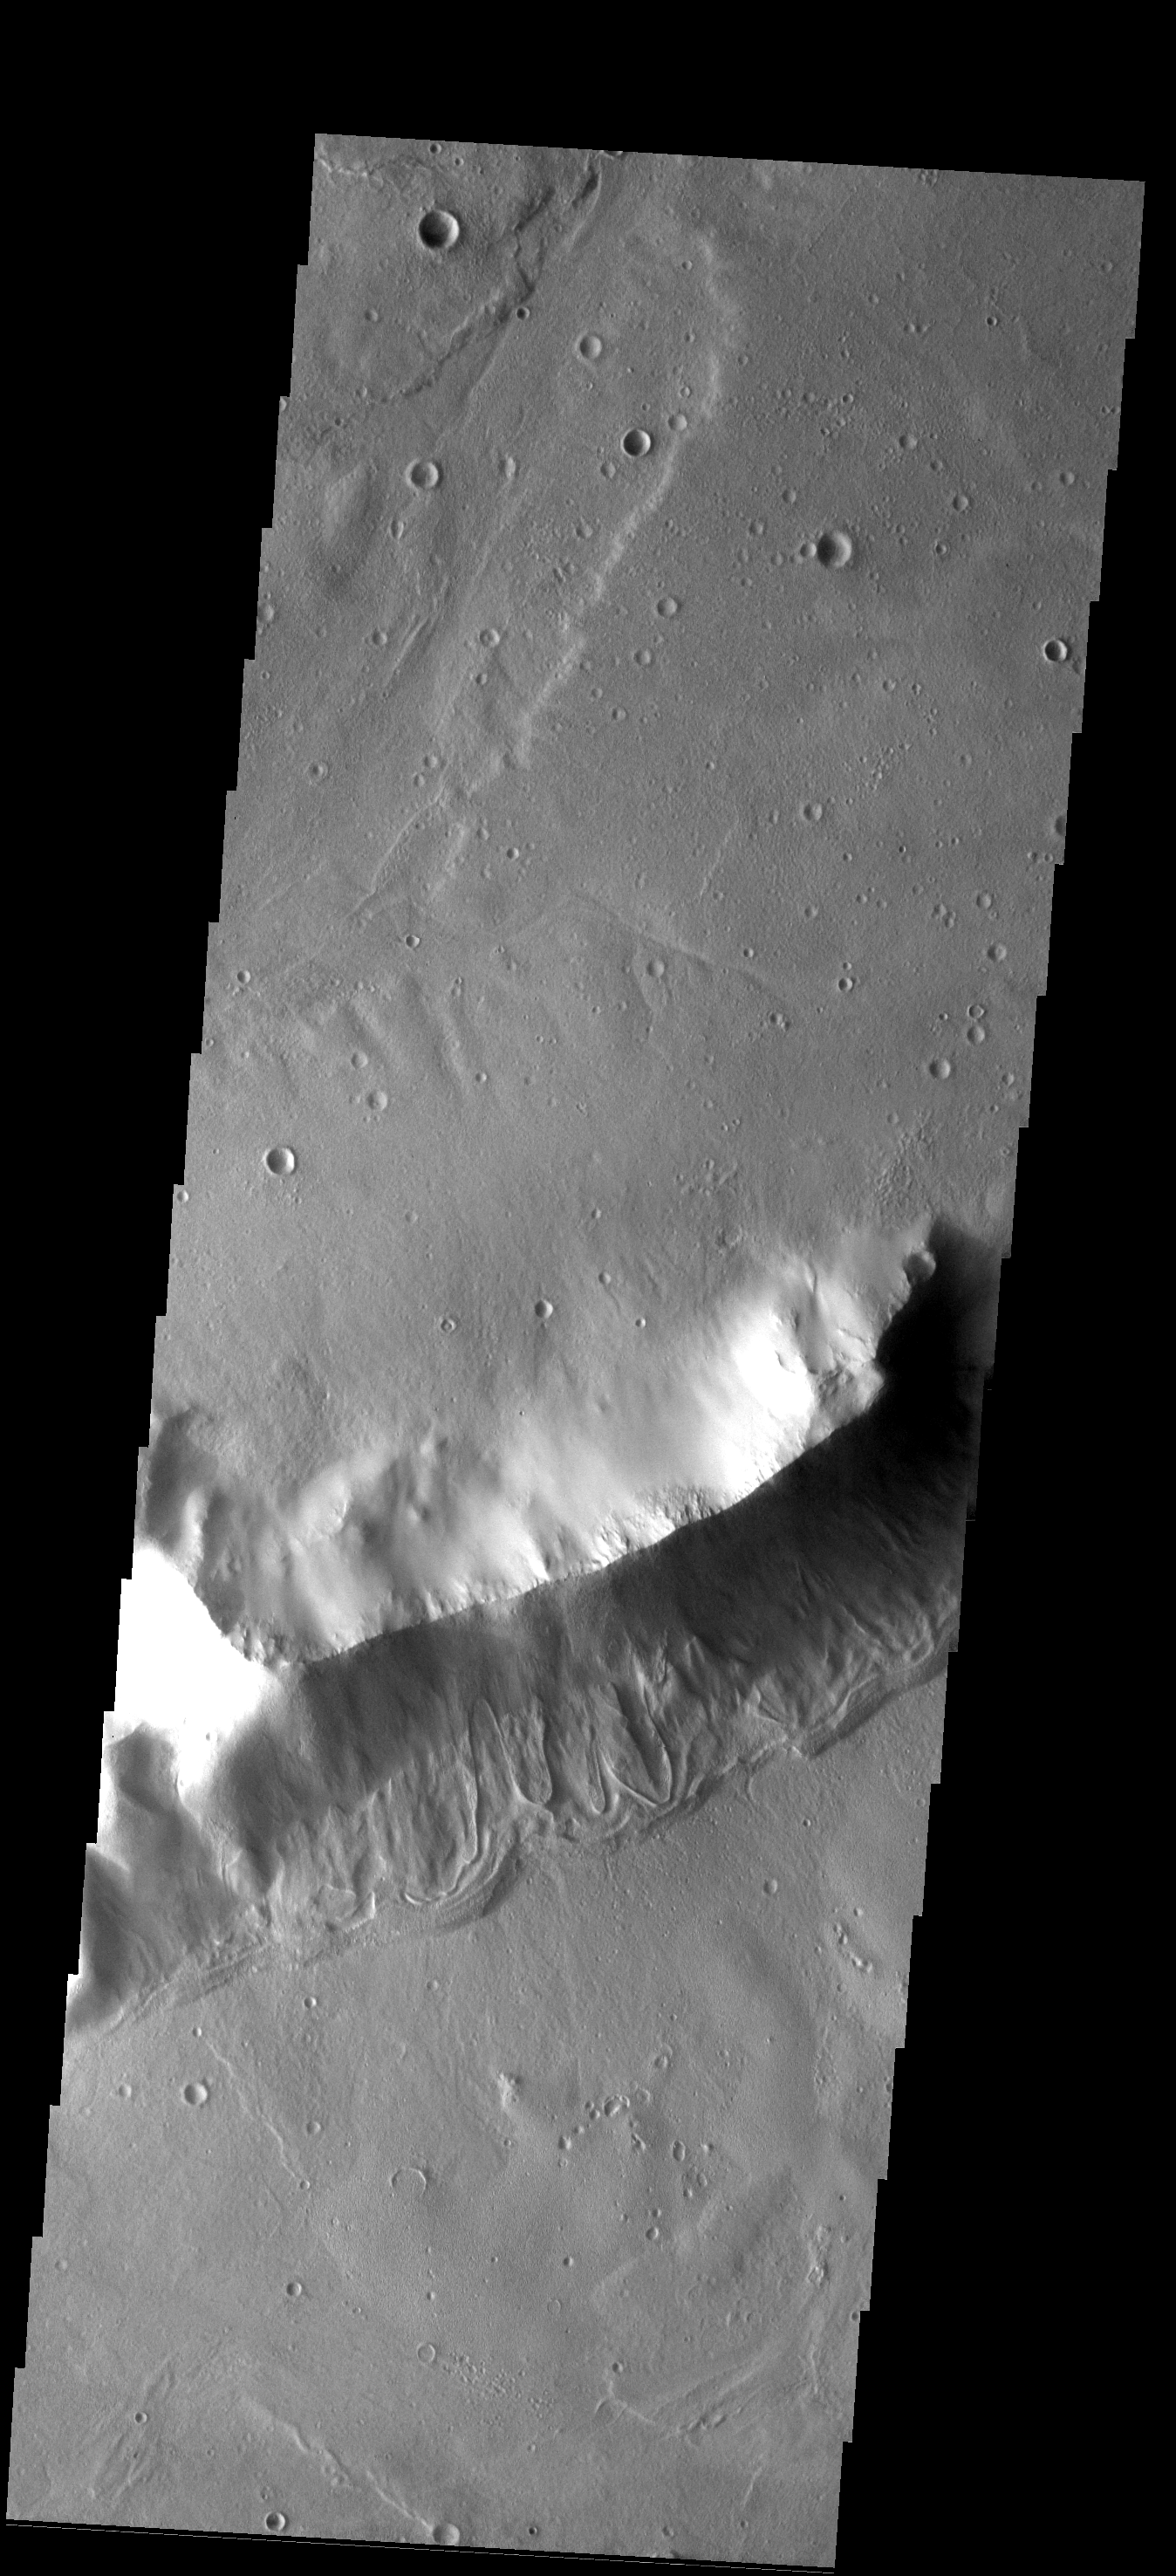

Ridge Debris

The ridge in the center of this image occurs on the plains north of Reull Vallis. No other ridges occur in the region. The debris on the southern slope of the ridge has flow-type features which may indicate the ice is present.

Image information: VIS instrument. Latitude -33.6N, Longitude 106.4E. 17 meter/pixel resolution.

Please see the THEMIS Data Citation Note for details on crediting THEMIS images.

Note: this THEMIS visual image has not been radiometrically nor geometrically calibrated for this preliminary release. An empirical correction has been performed to remove instrumental effects. A linear shift has been applied in the cross-track and down-track direction to approximate spacecraft and planetary motion. Fully calibrated and geometrically projected images will be released through the Planetary Data System in accordance with Project policies at a later time.

NASA’s Jet Propulsion Laboratory manages the 2001 Mars Odyssey mission for NASA’s Office of Space Science, Washington, D.C. The Thermal Emission Imaging System (THEMIS) was developed by Arizona State University, Tempe, in collaboration with Raytheon Santa Barbara Remote Sensing. The THEMIS investigation is led by Dr. Philip Christensen at Arizona State University. Lockheed Martin Astronautics, Denver, is the prime contractor for the Odyssey project, and developed and built the orbiter. Mission operations are conducted jointly from Lockheed Martin and from JPL, a division of the California Institute of Technology in Pasadena.

Credit: NASA/JPL/ASU